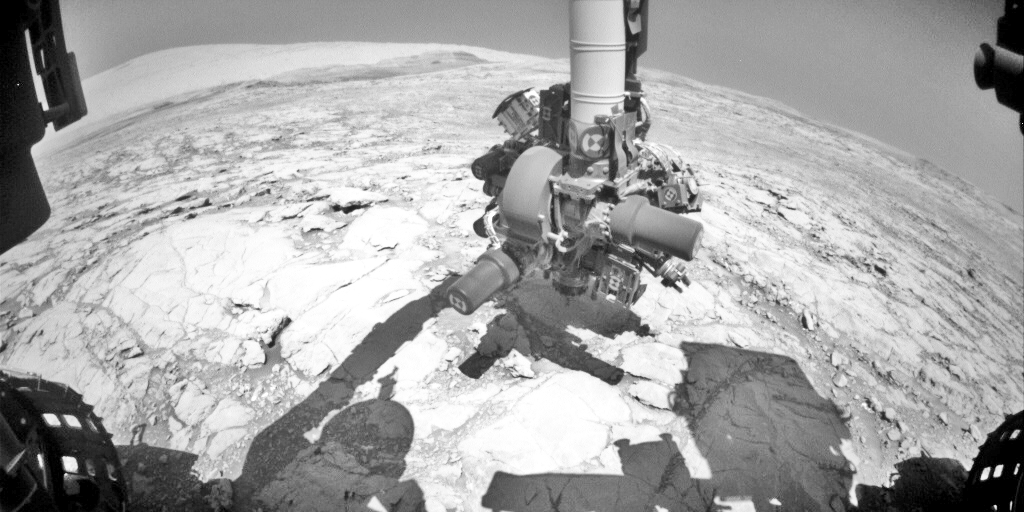

Mars Rover Step Toward Possible Resumption of Drilling

NASA’s Curiosity Mars rover conducted a test on Oct. 17, 2017, as part of the rover team’s development of a new way to use the rover’s drill. This image from Curiosity’s front Hazard Avoidance Camera (Hazcam) shows the drill’s bit touching the ground during an assessment of measurements by a sensor on the rover’s robotic arm.

Curiosity used its drill to acquire sample material from Martian rocks 15 times from 2013 to 2016. In December 2016, the drill’s feed mechanism stopped working reliably. During the test shown in this image, the rover touched the drill bit to the ground for the first time in 10 months. The image has been adjusted to brighten shaded areas so that the bit is more evident. The date was the 1,848th Martian day, or sol, of Curiosity’s work on Mars

In drill use prior to December 2016, two contact posts — the stabilizers on either side of the bit — were placed on the target rock while the bit was in a withdrawn position. Then the motorized feed mechanism within the drill extended the bit forward, and the bit’s rotation and percussion actions penetrated the rock.

A promising alternative now under development and testing — called feed-extended drilling — uses motion of the robotic arm to directly advance the extended bit into a rock. In this image, the bit is touching the ground but the stabilizers are not. Compare that to the positioning of the stabilizers on the ground in a 2013 image of the technique used before December 2016.

In the Sol 1848 activity, Curiosity pressed the drill bit downward, and then applied smaller sideways forces while taking measurements with a force/torque sensor on the arm. The objective was to gain understanding about how readings from the sensor can be used during drilling to adjust for any sideways pressure that might risk the bit becoming stuck in a rock.

While rover-team engineers are working on an alternative drilling method, the mission continues to examine sites on Mount Sharp, Mars, with other tools.

NASA’s Jet Propulsion Laboratory, a division of the California Institute of Technology, Pasadena, manages the Mars Science Laboratory Project for NASA’s Science Mission Directorate, Washington. JPL designed and built the project’s Curiosity rover and the rover’s Hazcams.

Credit: NASA/JPL-Caltech